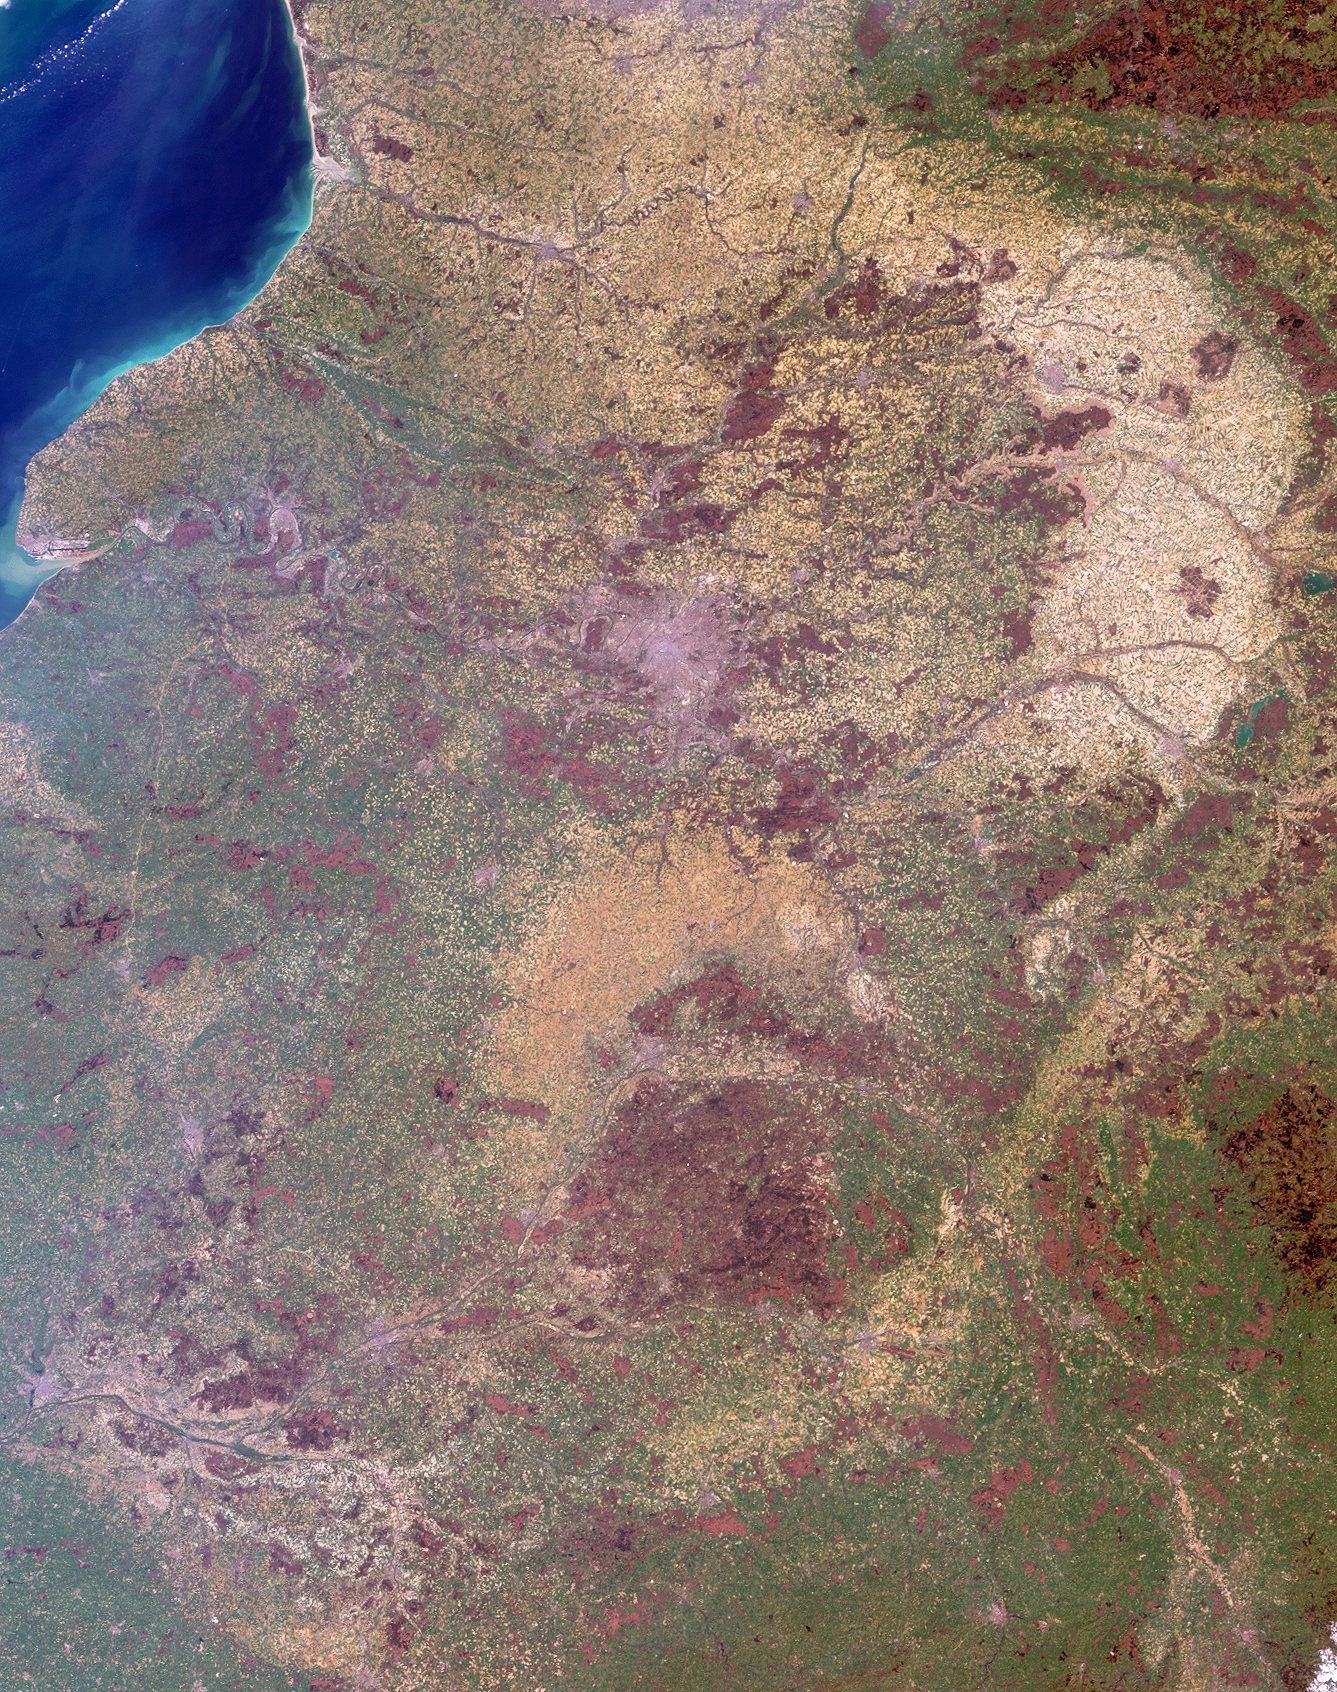

Where on Earth…? MISR Mystery Image Quiz #18:Normandy, Poitou, Bourgogne Regions, France

The answers to this quiz appear in bold below each question.

1. The soils in the prominent pale tan area in the upper right are derived from marine fossil sediments that accumulated there over two million years ago. Partly because of its well-drained, chalky soils, this region is renowned for a particular agricultural product. What is that product?

Answer: “Grapes”, “wine”, and “champagne” were all accepted as correct answers.
The pale tan country is within a production area known as “La Champagne”, best known for the production of the sparkling white wine that bears the region’s name. The deep chalky subsoil stores the sun’s heat and reflects warmth into the vine roots, in addition to assuring good drainage, preserving humidity in the soil and supplying mineral elements to the vines. The area of Champagne production was established by law in 1927 and is protected by a committee that administers vine growing and wine making in the region and protects the name of Champagne.

2. The large river apparent just above image center traverses agricultural, urban, pastoral and forested lands before emerging at the coast in the upper left. Below are three true statements about water quality in the river now, as compared with 30 years ago, and one false statement. Which one is the false statement?
(A) The concentration of dissolved oxygen in the waters of the river is now lower.
(B) The concentration of nitrates in the waters of the river is now higher.
(C) The concentration of phosphate in the waters of the river is now lower.
(D) The number of fish and the diversity of species found in the waters of the river is now higher.

Answer: A
Forty years ago the Seine River was nearly dead: Out of the 33 fish species that have been identified as belonging to the local ecosystem, only 3 of them could occasionally be spotted at Paris during the early 1960’s. Today, twenty-six are commonly found within the Seine-Normandy river basin. After becoming seriously depleted in the 1960s, the dissolved oxygen content has also increased, with oxygen at one measuring station in the lower Seine increasing by 0.9 percent/year over the last 25 years. The levels of phosphate entering the Seine estuary, although still considered to be too high, have decreased from 60 t/day to 39 t/day between 1974 and 1999. However, the concentration of nitrate pollution from fertilizers continues to increase. For more information, see the World Water Assessment Program for the Seine-Normandy Basin.

3. The aforementioned river flows through a city, indicated by the pale purple-gray area above image center. Many of the city’s notable architectural monuments are located along the river. Are the majority of these monuments situated upstream or downstream of the island at the city’s center?

Answer:
Paris geography is centered on the Seine River. The ports and the center of commercial river traffic are upstream of the city center, Ile de la Cite. Downstream is the heart of aristocratic Paris, and includes the famous monuments such as Notre Dame, the Eiffel Tower and the Louvre.

4. There are two wetland areas within the image that have been internationally recognized for their significance. Two of these statements are true for one wetland and the other two are true for the other wetland. In which combination (AB-CD, AC-BD or BC-AD) should the statements be paired?
(A) thousands of small man-made and semi-natural lakes are found here
(B) the sea eagle regularly spends its winters here
(C) there are 50 different types of dragonfly found here
(D) this lowland complex includes three major vegetation zones

Answer: AC- BD
There are two sites designated as Wetlands of International Importance within the image area. One of these sites is the Etangs de la Champagne Humide Regional Natural Park, located in the Champagne-Ardenne district. This lowland complex of rivers, reservoir lakes and forests, ponds, canals, gravel pits, reedbeds, wet meadows and alluvial forests encompasses three major vegetation zones and is an important site for wintering and passage of migratory waterbirds, including geese, ducks, cranes and herons. It is also the only regular French wintering site for the globally threatened sea eagle. The other site is the La Brenne Regional Natural Park, situated in the plateau region of the Centre district. La Brenne is one of the most important areas of etangs (lakes) in France, including about 1,500 semi-natural lakes and ponds, many of which were formed by levee construction in the Middle Ages. The landscape includes heath, forests, wet meadows, dry grasslands, cultivated land and numerous fish farms. The diverse fauna includes 50 dragonfly species, 150 migratory birds, 10 reptiles and 14 amphibians.

5. Two clusters of very dark brown pixels surrounded by green, are apparent in the top right-hand corner and at the right-hand edge toward the bottom. Which of the following best describes both of these areas in terms of surface characteristics?
(A) low-lying pasture and cropland
(B) high-country forest
(C) low-lying forest
(D) high-country pasture and cropland

Answer: B
The best description for the clusters of very dark brown pixels surrounded by green is high-country forest. In the top right-hand corner the dark areas correspond with forests within the hilly Ardennes region. Although the hills of the Ardennes rarely rise above 500 meters, this terrain is high-country compared with the surrounding districts. The dark area at the right-hand edge toward the bottom of the image is a “mountainous” granite outcrop in Burgundy called the Monts du Morvan, whose name comes from the Gaulish for “black mountain”. The highest summit within the Monts du Morvan is slightly above 900 meters.

MISR was built and is managed by NASA’s Jet Propulsion Laboratory, Pasadena, CA, for NASA’s Office of Earth Science, Washington, DC. The Terra satellite is managed by NASA’s Goddard Space Flight Center, Greenbelt, MD. JPL is a division of the California Institute of Technology.

Credit: NASA/GSFC/LaRC/JPL, MISR Team